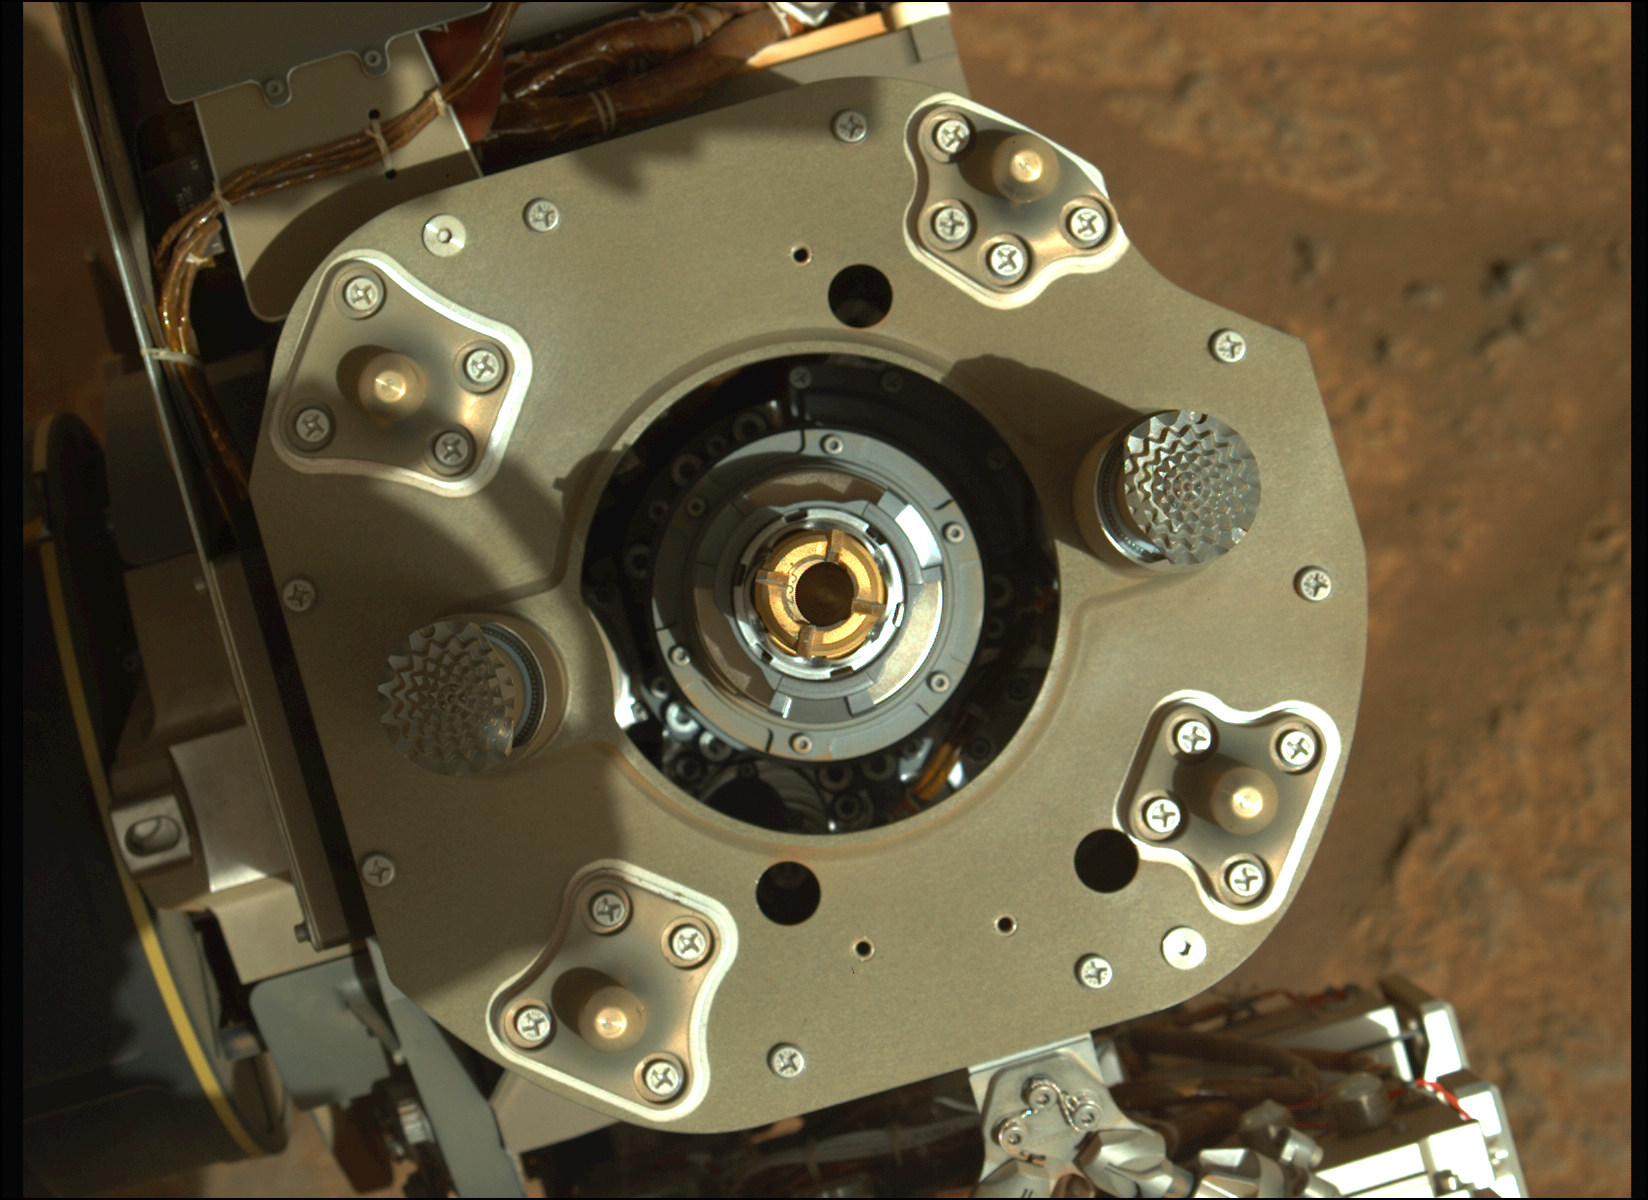

Sample Tube in Perseverance’s Coring Drill

This enhanced-color image from the Mastcam-Z instrument aboard NASA’s Perseverance rover shows a sample tube inside the coring bit after the August 6, 2021, coring activity was completed. The bronze-colored outer-ring is the coring bit. The lighter-colored inner-ring is the open end of the sample tube. A portion of the tube’s serial number – 233 – can be seen on the left side of tube’s wall.

A key objective for Perseverance’s mission on Mars is astrobiology, including the search for signs of ancient microbial life. The rover will characterize the planet’s geology and past climate, pave the way for human exploration of the Red Planet, and be the first mission to collect and cache Martian rock and regolith (broken rock and dust).

Subsequent NASA missions, in cooperation with ESA (European Space Agency), would send spacecraft to Mars to collect these sealed samples from the surface and return them to Earth for in-depth analysis.

The Mars 2020 Perseverance mission is part of NASA’s Moon to Mars exploration approach, which includes Artemis missions to the Moon that will help prepare for human exploration of the Red Planet.

JPL, which is managed for NASA by Caltech in Pasadena, California, built and manages operations of the Perseverance rover.

Credit: NASA/JPL-Caltech